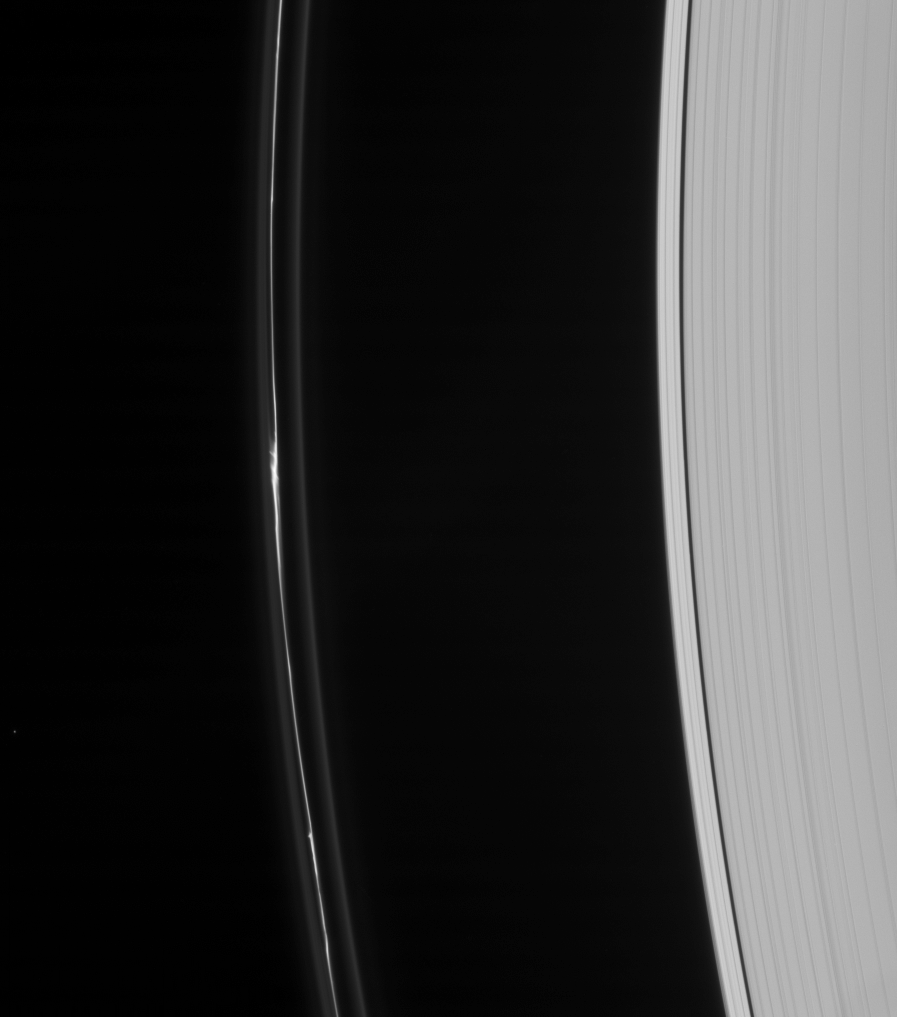

F Ring Knot

The Cassini spacecraft captures an intriguing feature in the perturbed core of Saturn’s F ring.

The feature is similar in appearance to the one captured in PIA08290.

This view looks toward the unilluminated side of the rings from about 32 degrees above the ringplane.

The image was taken in visible light with the Cassini spacecraft narrow-angle camera on Dec. 31, 2007. The view was acquired at a distance of approximately 1.7 million kilometers (1 million miles) from Saturn and at a Sun-ring-spacecraft, or phase, angle of 63 degrees. Image scale is 10 kilometers (6 miles) per pixel.

The Cassini-Huygens mission is a cooperative project of NASA, the European Space Agency and the Italian Space Agency. The Jet Propulsion Laboratory, a division of the California Institute of Technology in Pasadena, manages the mission for NASA’s Science Mission Directorate, Washington, D.C. The Cassini orbiter and its two onboard cameras were designed, developed and assembled at JPL. The imaging operations center is based at the Space Science Institute in Boulder, Colo.

Credit: NASA/JPL/Space Science Institute